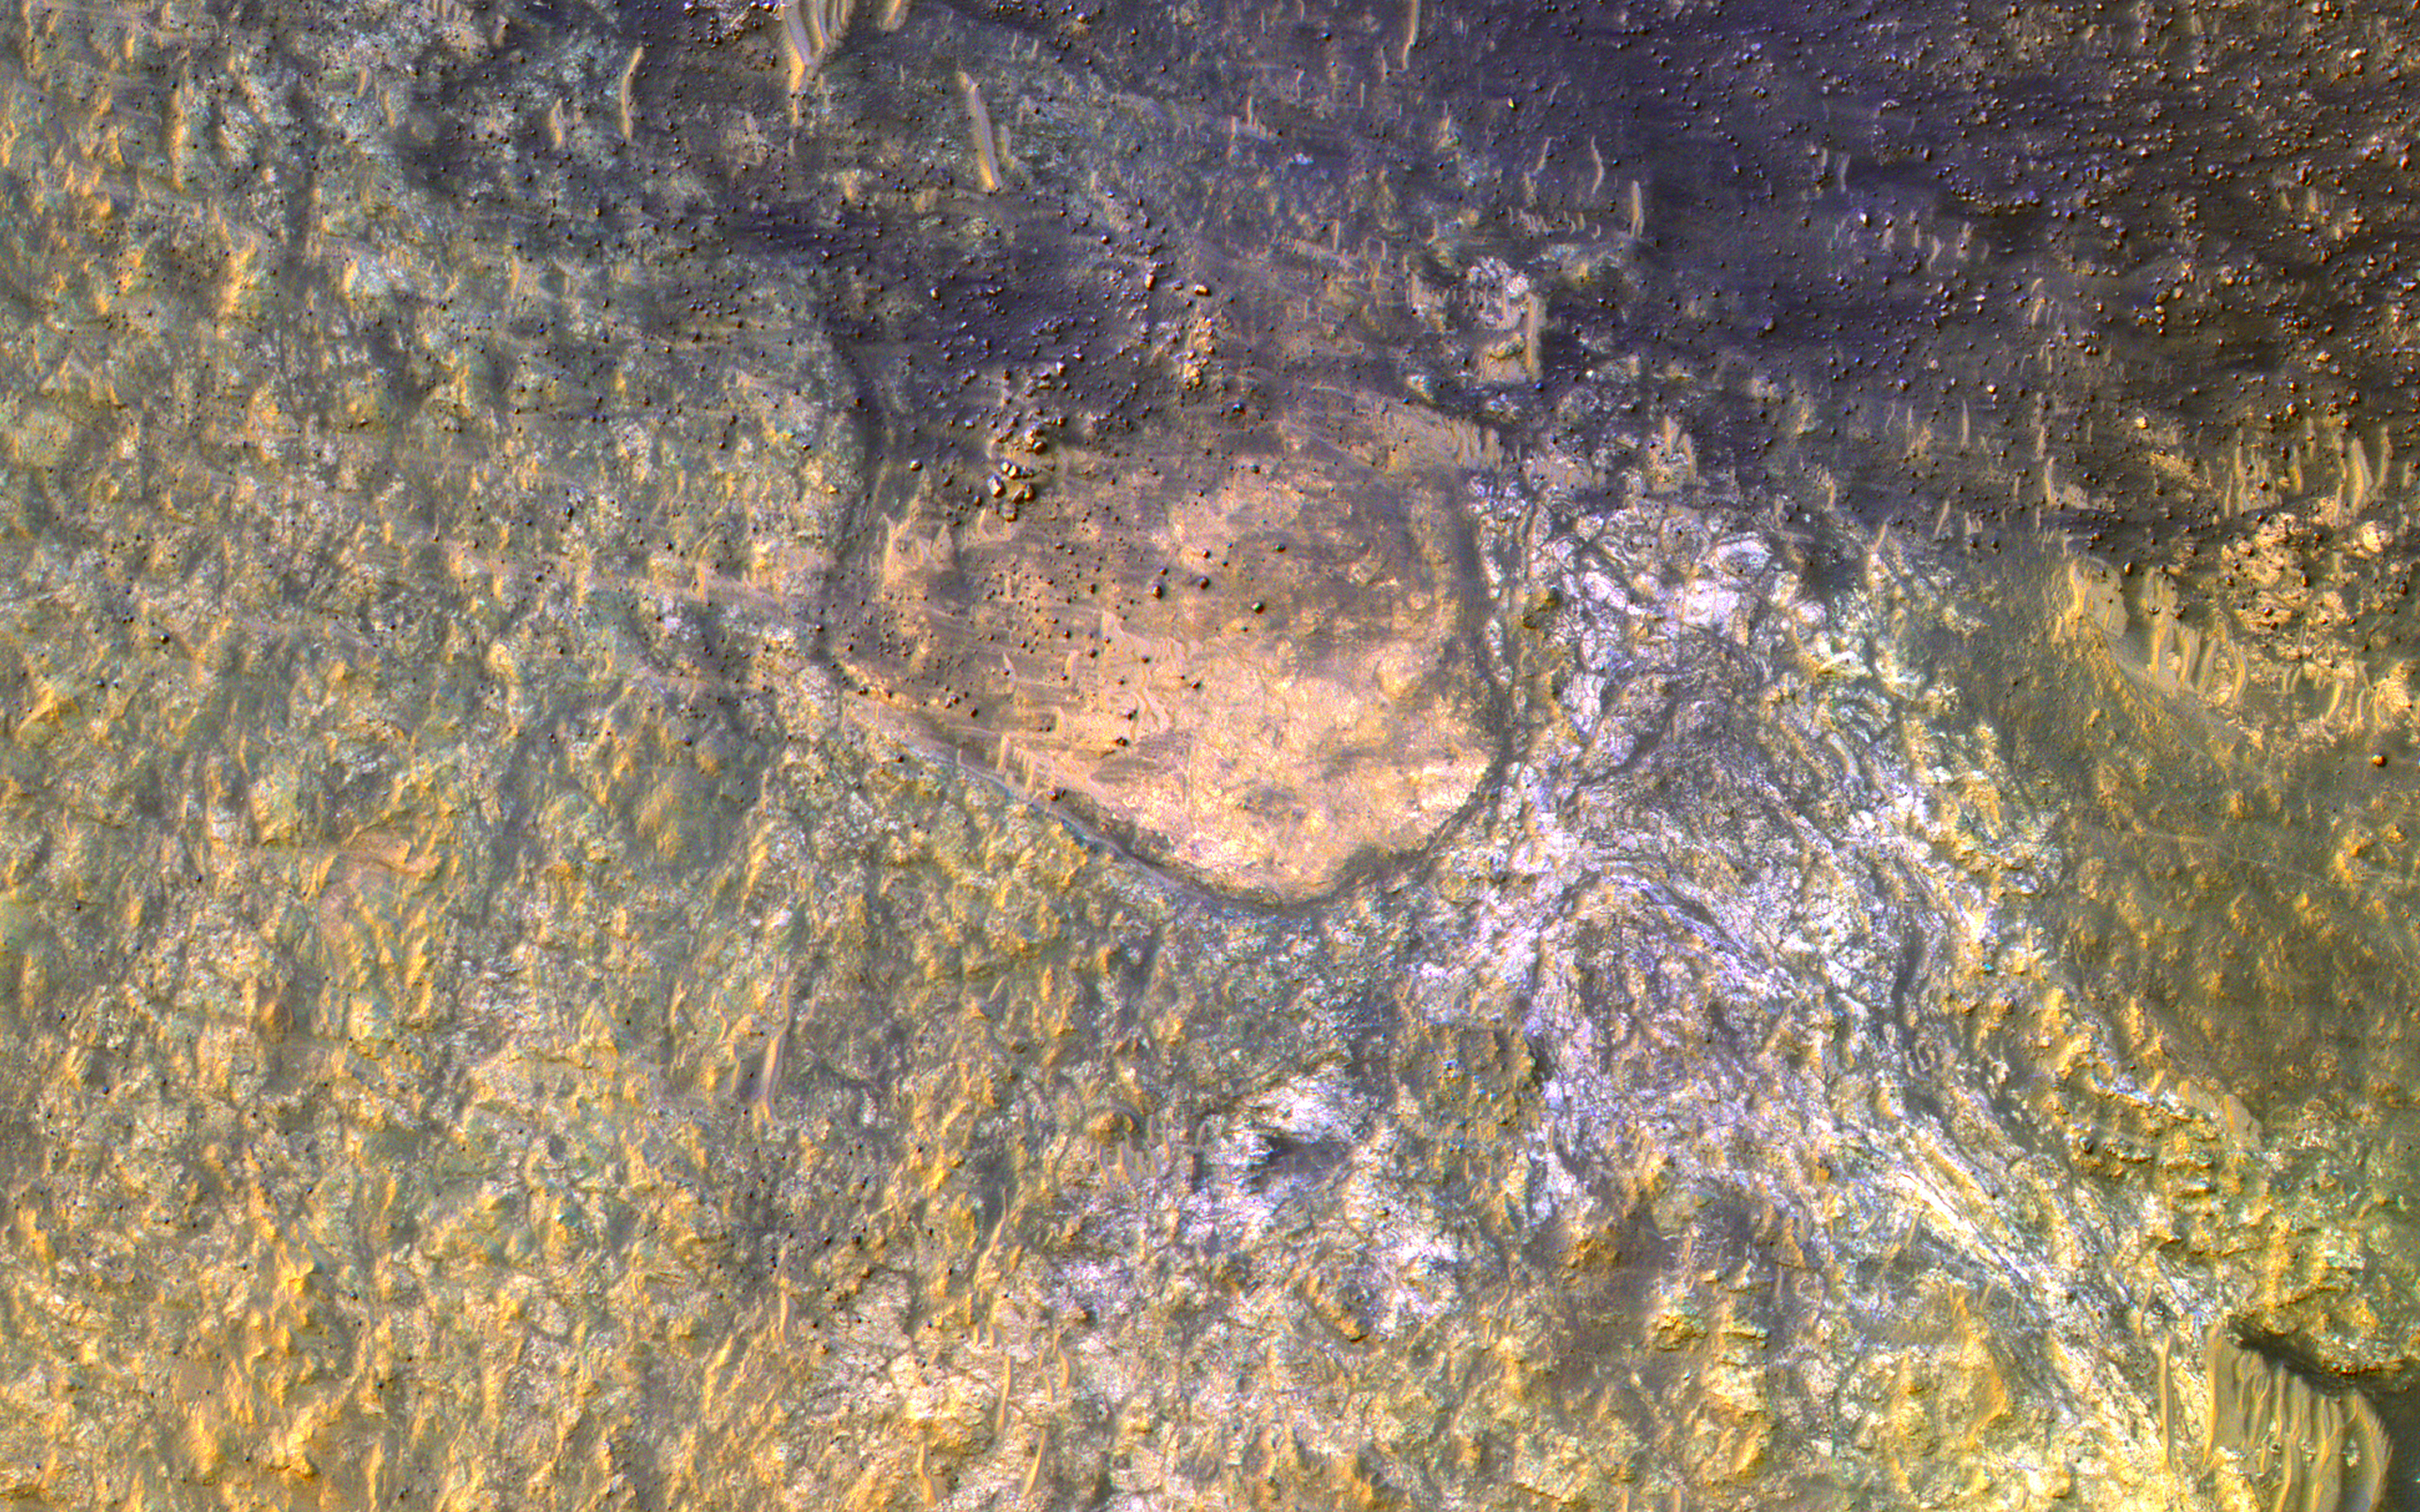

Bedrock on the Floor of Kaiser Crater

HiRISE has often imaged inside Kaiser Crater to monitor active sand dunes and gullies. Surrounding these dunes, we often find clean bedrock exposures, because the actively moving sand clears off the dust.

Kaiser Crater is 207 kilometers wide and was named after Frederik Kaiser, a Dutch astronomer (1808-1872).

The map is projected here at a scale of 50 centimeters (19.7 inches) per pixel. (The original image scale is 50.6 centimeters [19.9 inches] per pixel [with 2 x 2 binning]; objects on the order of 152 centimeters [59.8 inches] across are resolved.) North is up.

The University of Arizona, in Tucson, operates HiRISE, which was built by Ball Aerospace & Technologies Corp., in Boulder, Colorado. NASA’s Jet Propulsion Laboratory, a division of Caltech in Pasadena, California, manages the Mars Reconnaissance Orbiter Project for NASA’s Science Mission Directorate, Washington.

Credit: NASA/JPL-Caltech/University of Arizona